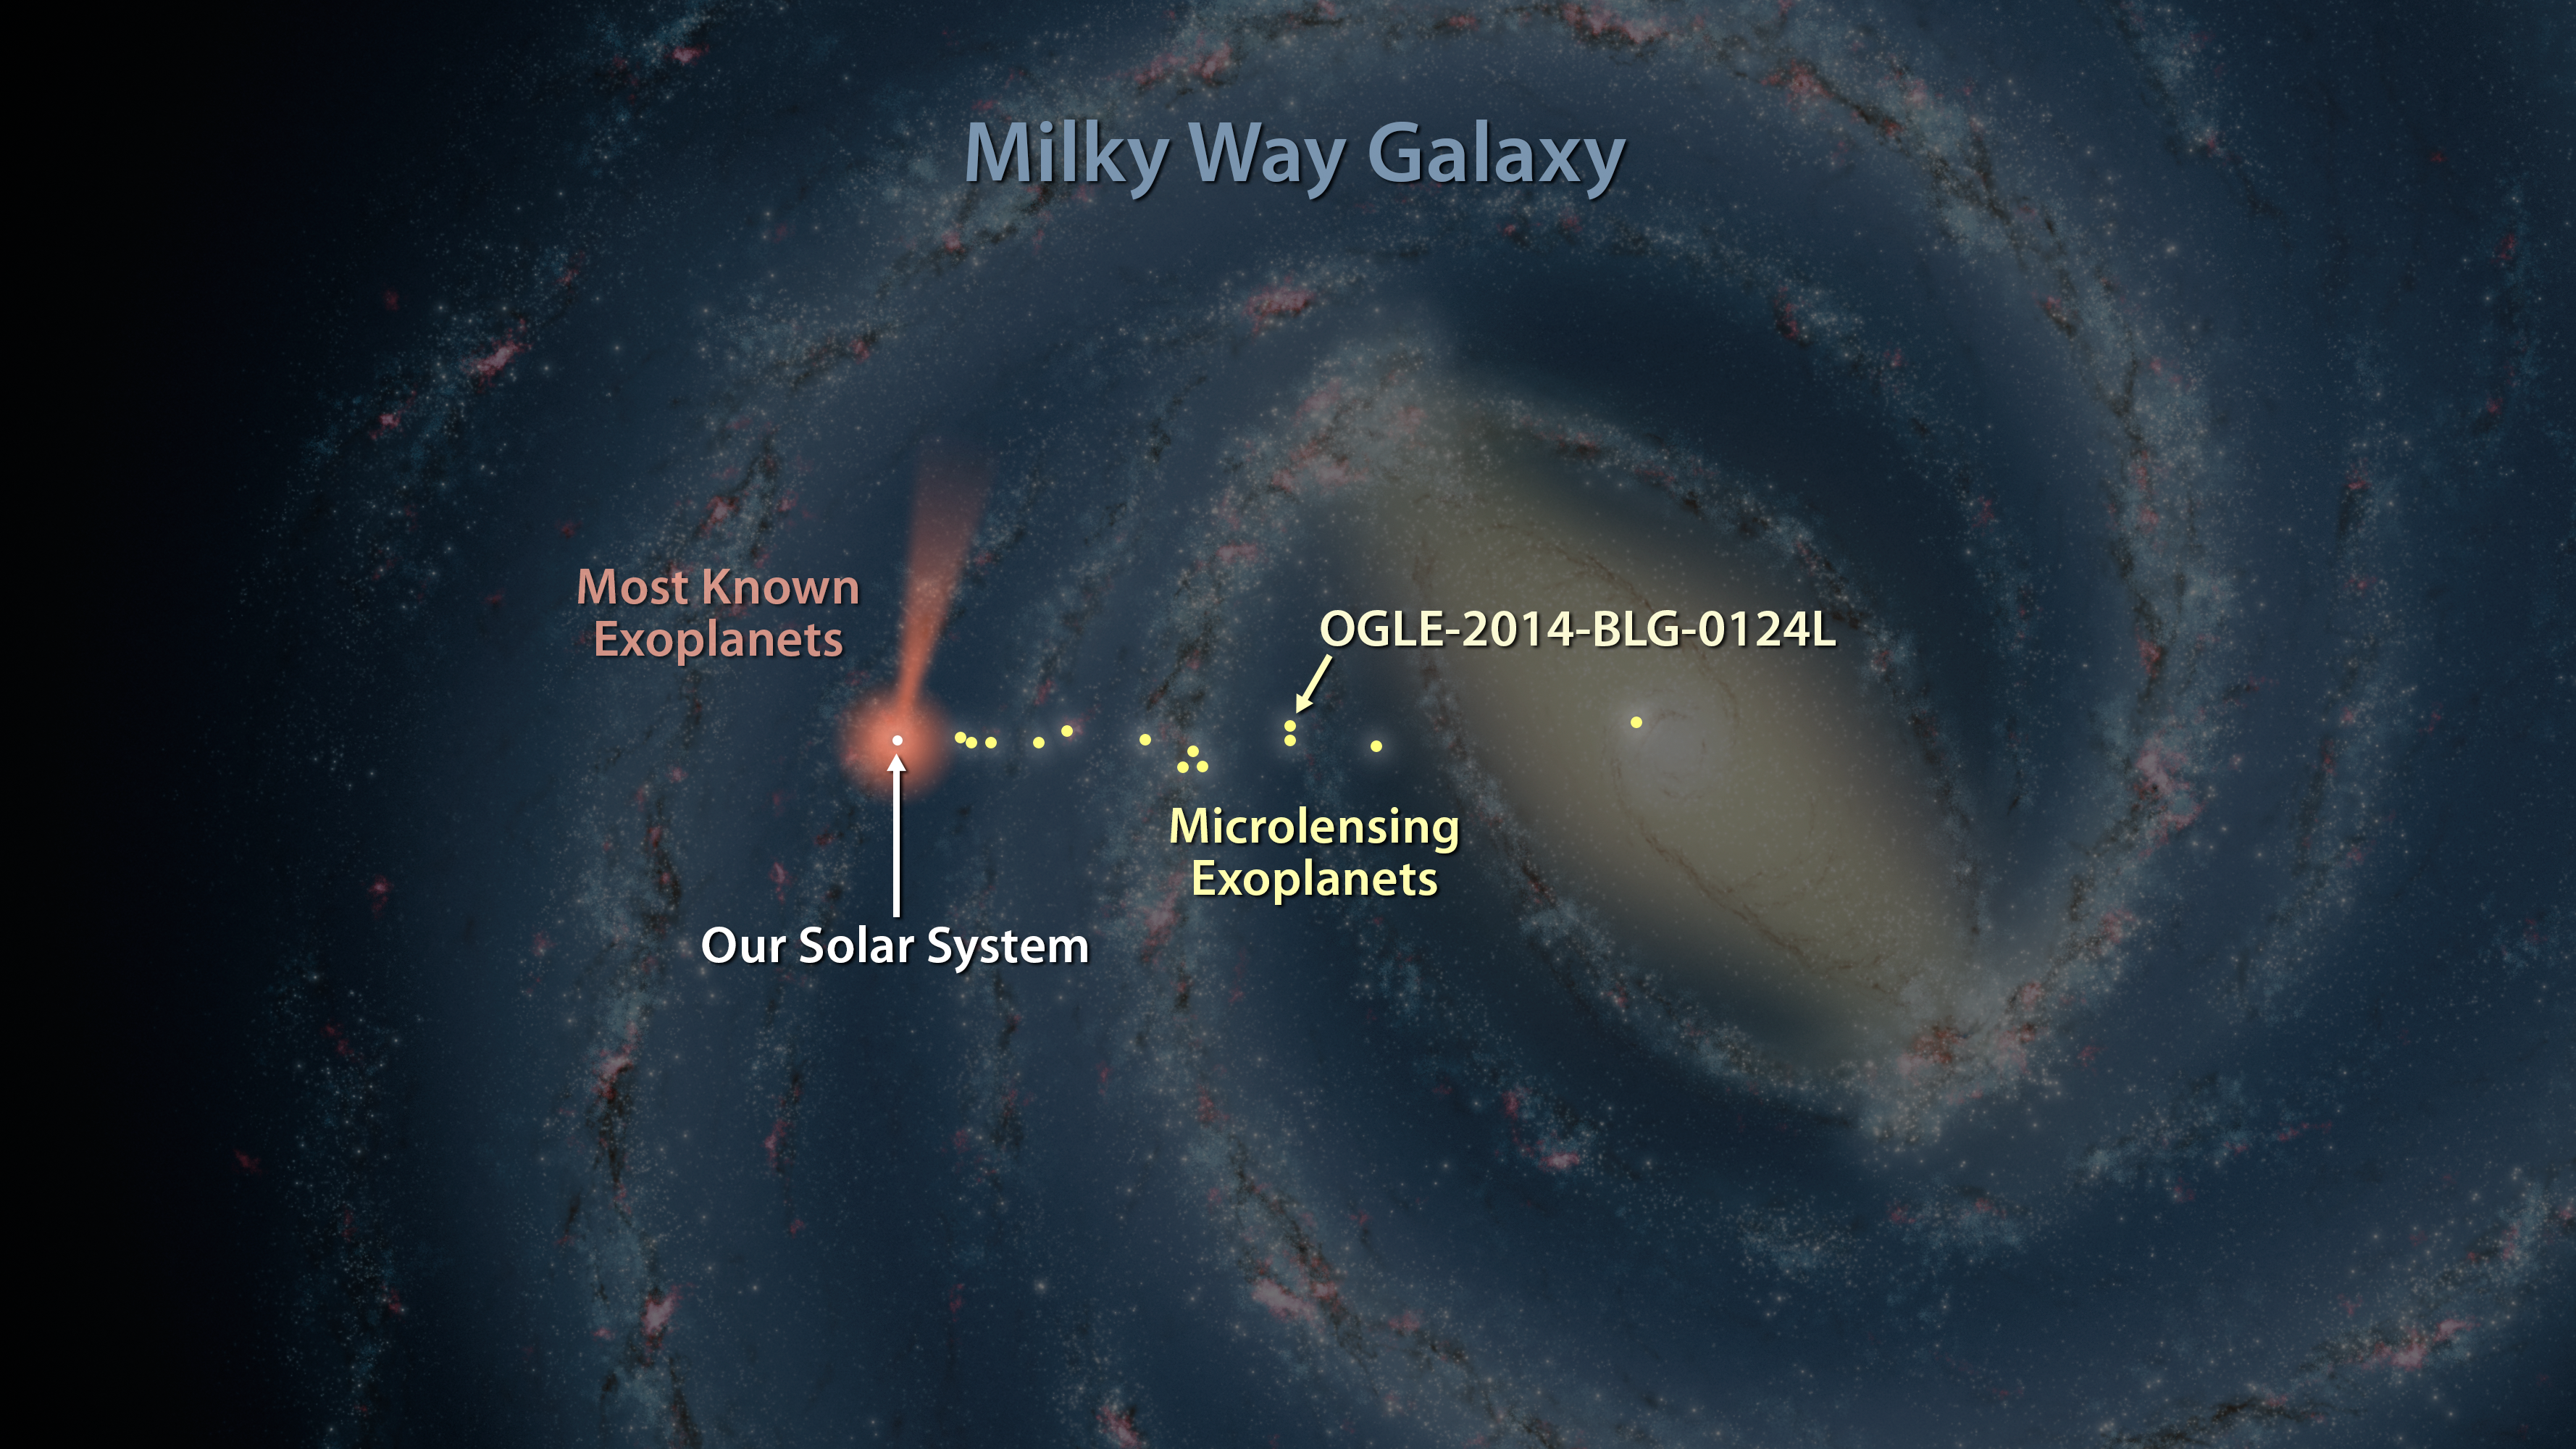

Map of Exoplanets Found in Our Galaxy

Astronomers have discovered one of the most distant planets known, a gas giant about 13,000 light-years from Earth, called OGLE-2014-BLG-0124L. The planet was discovered using a technique called microlensing, and the help of NASA's Spitzer Space Telescope and the Optical Gravitational Lensing Experiment, or OGLE. In this artist's illustration, planets discovered with microlensing are shown in yellow. The farthest lies in the center of our galaxy, 25,000 light-years away.

Most of the known exoplanets, numbering in the thousands, have been discovered by NASA's Kepler space telescope, which uses a different strategy called the transit method. Kepler's cone-shaped field of view is shown in pink/orange. Ground-based telescopes, which use the transit and other planet-hunting methods, have discovered many exoplanets close to home, as shown by the pink/orange circle around the sun.

Credit: NASA/JPL-Caltech/R. Hurt (IPAC)